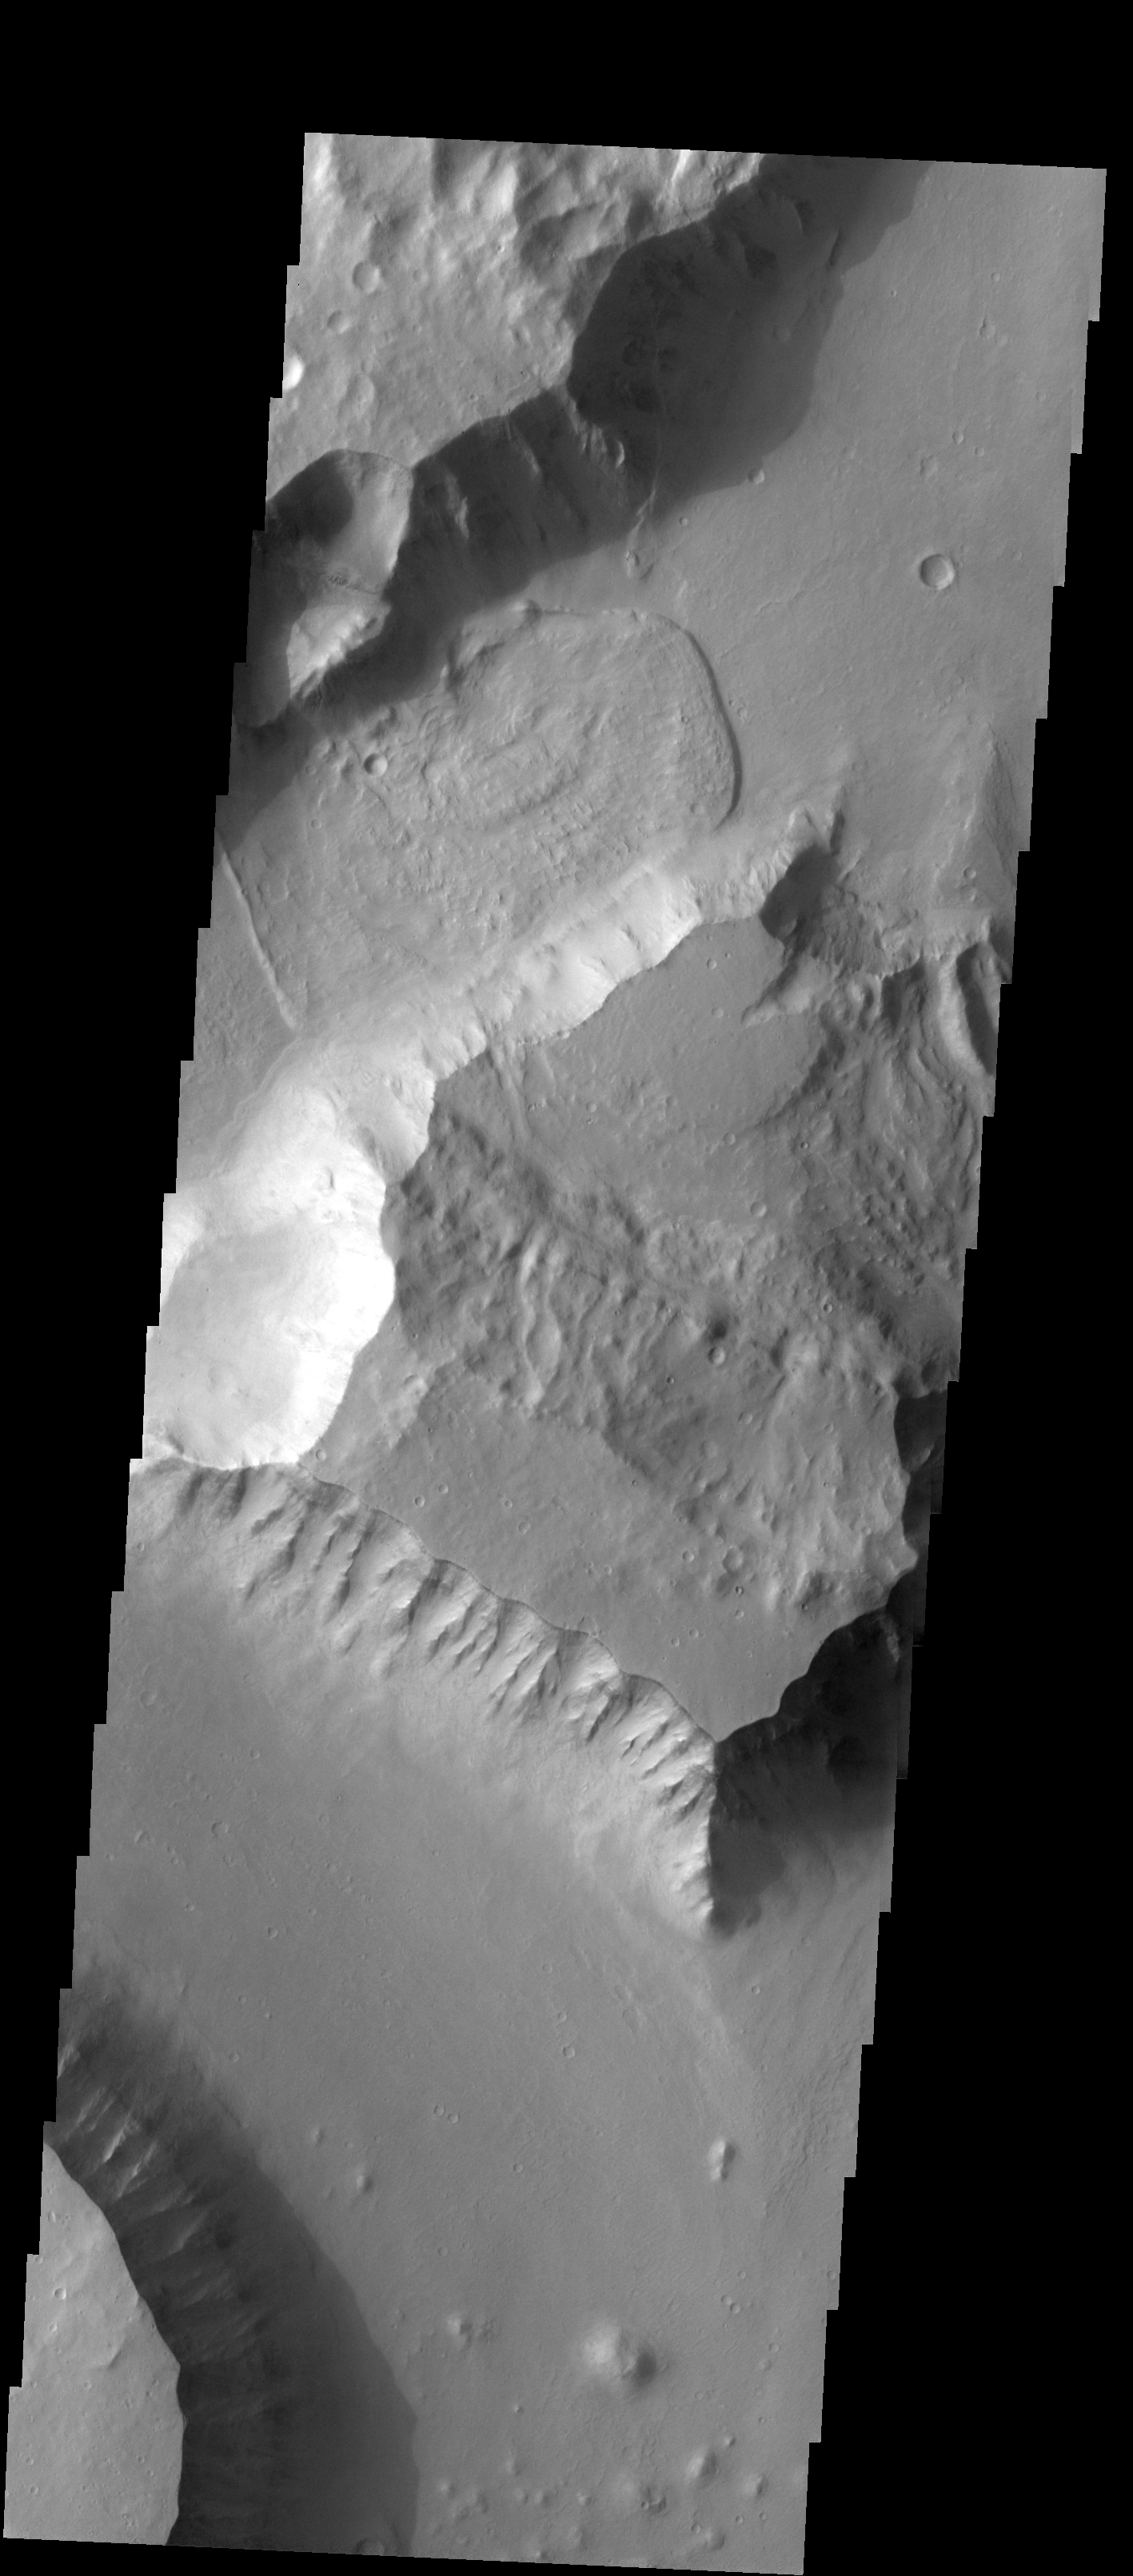

Landslide

This image of Tiu Vallis shows a landslide that crossed the entire width of the channel.

Image information: VIS instrument. Latitude 4.4N, Longitude 326.9E. 18 meter/pixel resolution.

Please see the THEMIS Data Citation Note for details on crediting THEMIS images.

Note: this THEMIS visual image has not been radiometrically nor geometrically calibrated for this preliminary release. An empirical correction has been performed to remove instrumental effects. A linear shift has been applied in the cross-track and down-track direction to approximate spacecraft and planetary motion. Fully calibrated and geometrically projected images will be released through the Planetary Data System in accordance with Project policies at a later time.

NASA’s Jet Propulsion Laboratory manages the 2001 Mars Odyssey mission for NASA’s Office of Space Science, Washington, D.C. The Thermal Emission Imaging System (THEMIS) was developed by Arizona State University, Tempe, in collaboration with Raytheon Santa Barbara Remote Sensing. The THEMIS investigation is led by Dr. Philip Christensen at Arizona State University. Lockheed Martin Astronautics, Denver, is the prime contractor for the Odyssey project, and developed and built the orbiter. Mission operations are conducted jointly from Lockheed Martin and from JPL, a division of the California Institute of Technology in Pasadena.

Credit: NASA/JPL/ASU